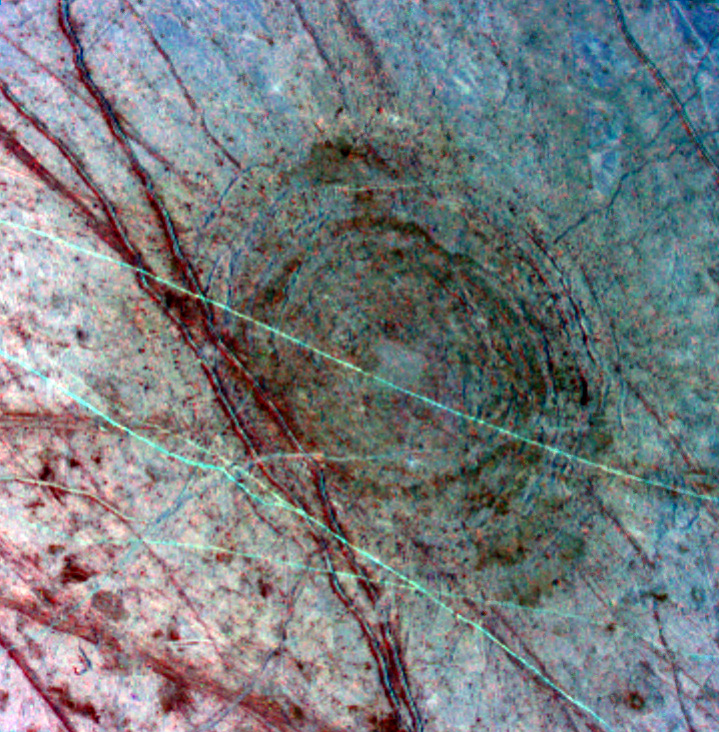

Ancient Impact Basin on Europa

This feature on Europa was seen as a dark, diffuse circular patch on a previous Galileo global image of Europa’s leading hemisphere on April 3, 1997. The “bulls-eye” pattern appears to be a 140- kilometer (86-mile) wide impact scar (about the size of the island of Hawaii) which formed as the surface fractured minutes after a mountain-sized asteroid or comet slammed into the satellite. This approximately 214-kilometer (132-mile) wide picture is the product of three images which have been processed in false color to enhance shapes and compositions.

North is toward the top of this picture, which is illuminated from sunlight coming from the west. This color composite reveals a sequence of events which have modified the surface of Europa. The earliest event was the impact which formed the Tyre structure at 34 degrees north latitude and 146.5 degrees west longitude. The impact was followed by the formation of the reddish lines superposed on Tyre. The red color designates areas that are probably a dirty water ice mixture. The fine blue-green lines crossing the region from west to east appear to be ridges which formed after the crater.

The images were taken on April 4, 1997, at a resolution of 595 meters (1950 feet) per picture element and a range of 29,000 kilometers (17,900 miles). The images were taken by Galileo’s solid state imaging (CCD) system.

The Jet Propulsion Laboratory, Pasadena, CA manages the Galileo mission for NASA’s Office of Space Science, Washington, DC. JPL is an operating division of California Institute of Technology (Caltech).

Credit: NASA/JPL/University of Arizona